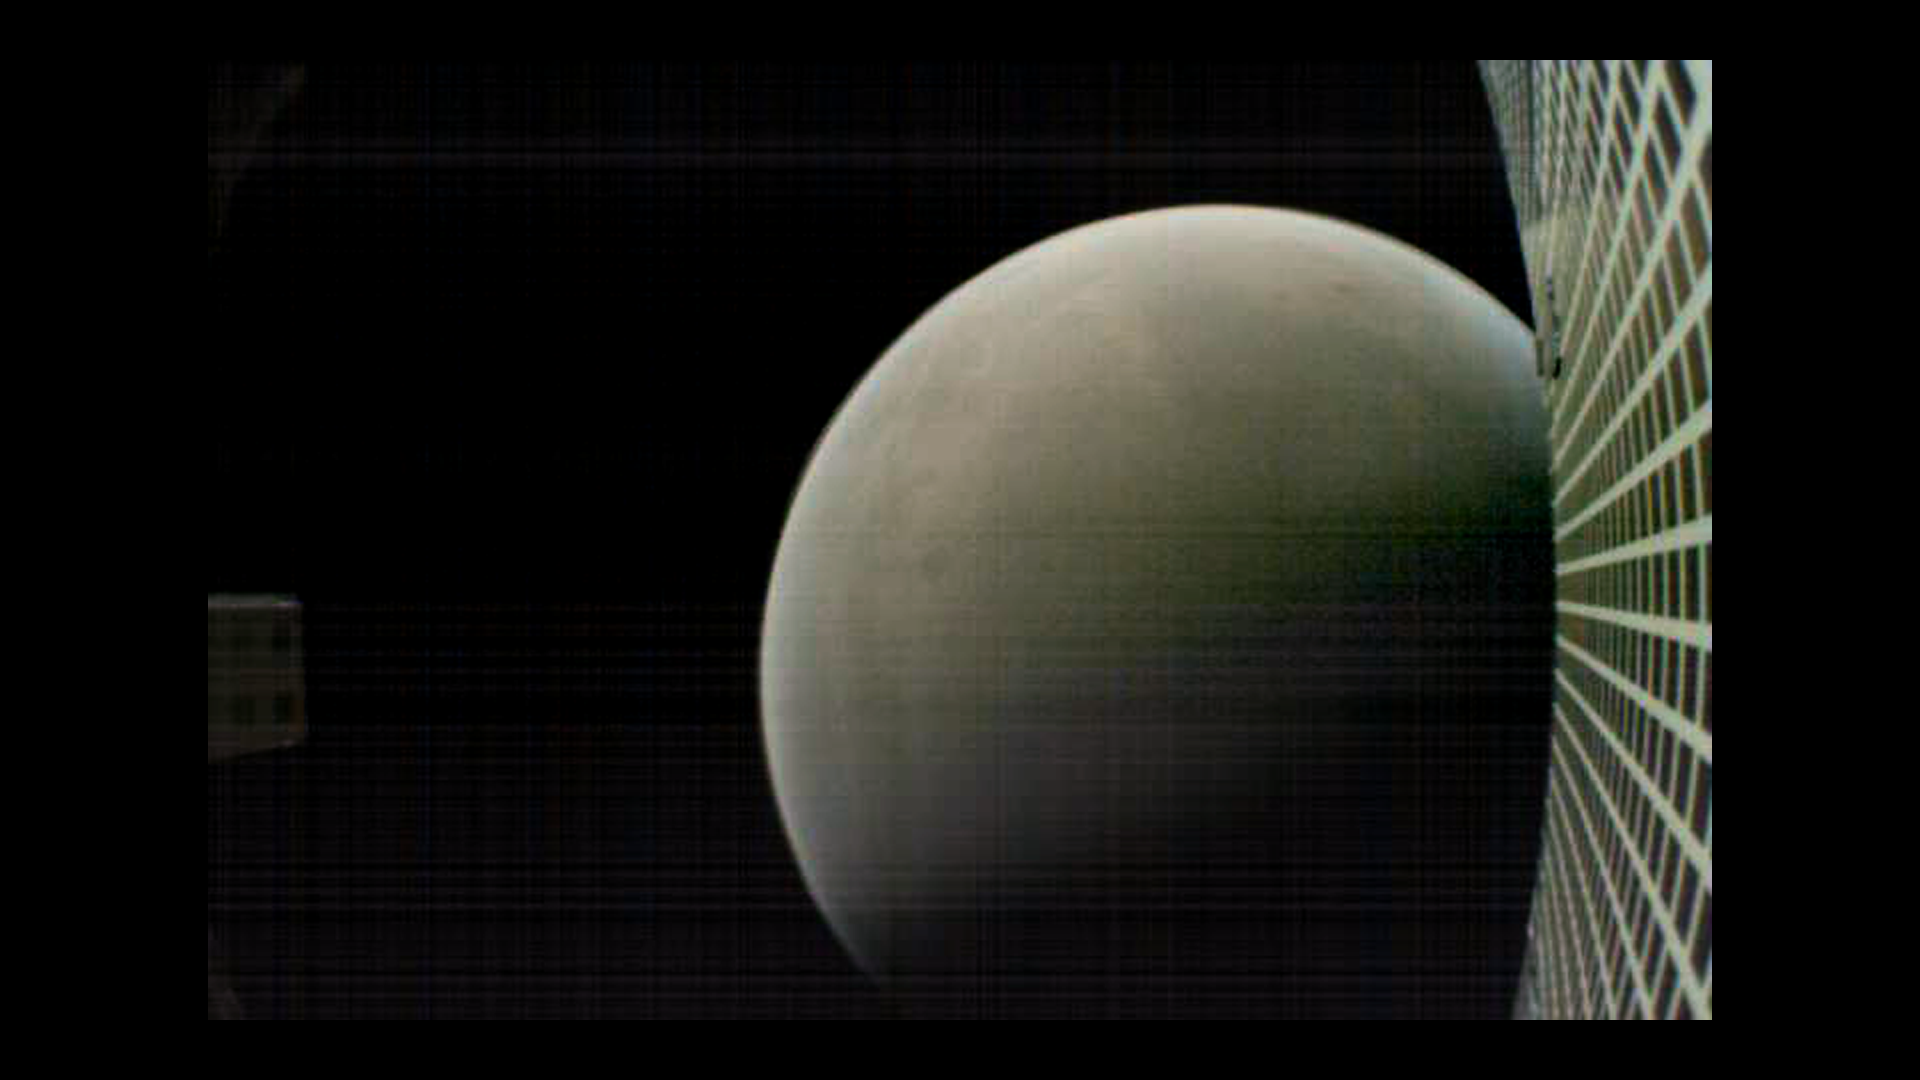

Farewell to Mars

MarCO-B, one of the experimental Mars Cube One (MarCO) CubeSats, took this image of Mars from about 4,700 miles (7,600 kilometers) away during its flyby of the Red Planet on Nov. 26, 2018. MarCO-B was flying by Mars with its twin, MarCO-A, to attempt to serve as communications relays for NASA’s InSight spacecraft as it landed on Mars. This image was taken at about 12:10 p.m. PST (3:10 p.m. EST) while MarCO-B was flying away from the planet after InSight landed.

The MarCO and InSight projects are managed for NASA’s Science Mission Directorate, Washington, by JPL, a division of the California Institute of Technology, Pasadena.

Credit: NASA/JPL-Caltech